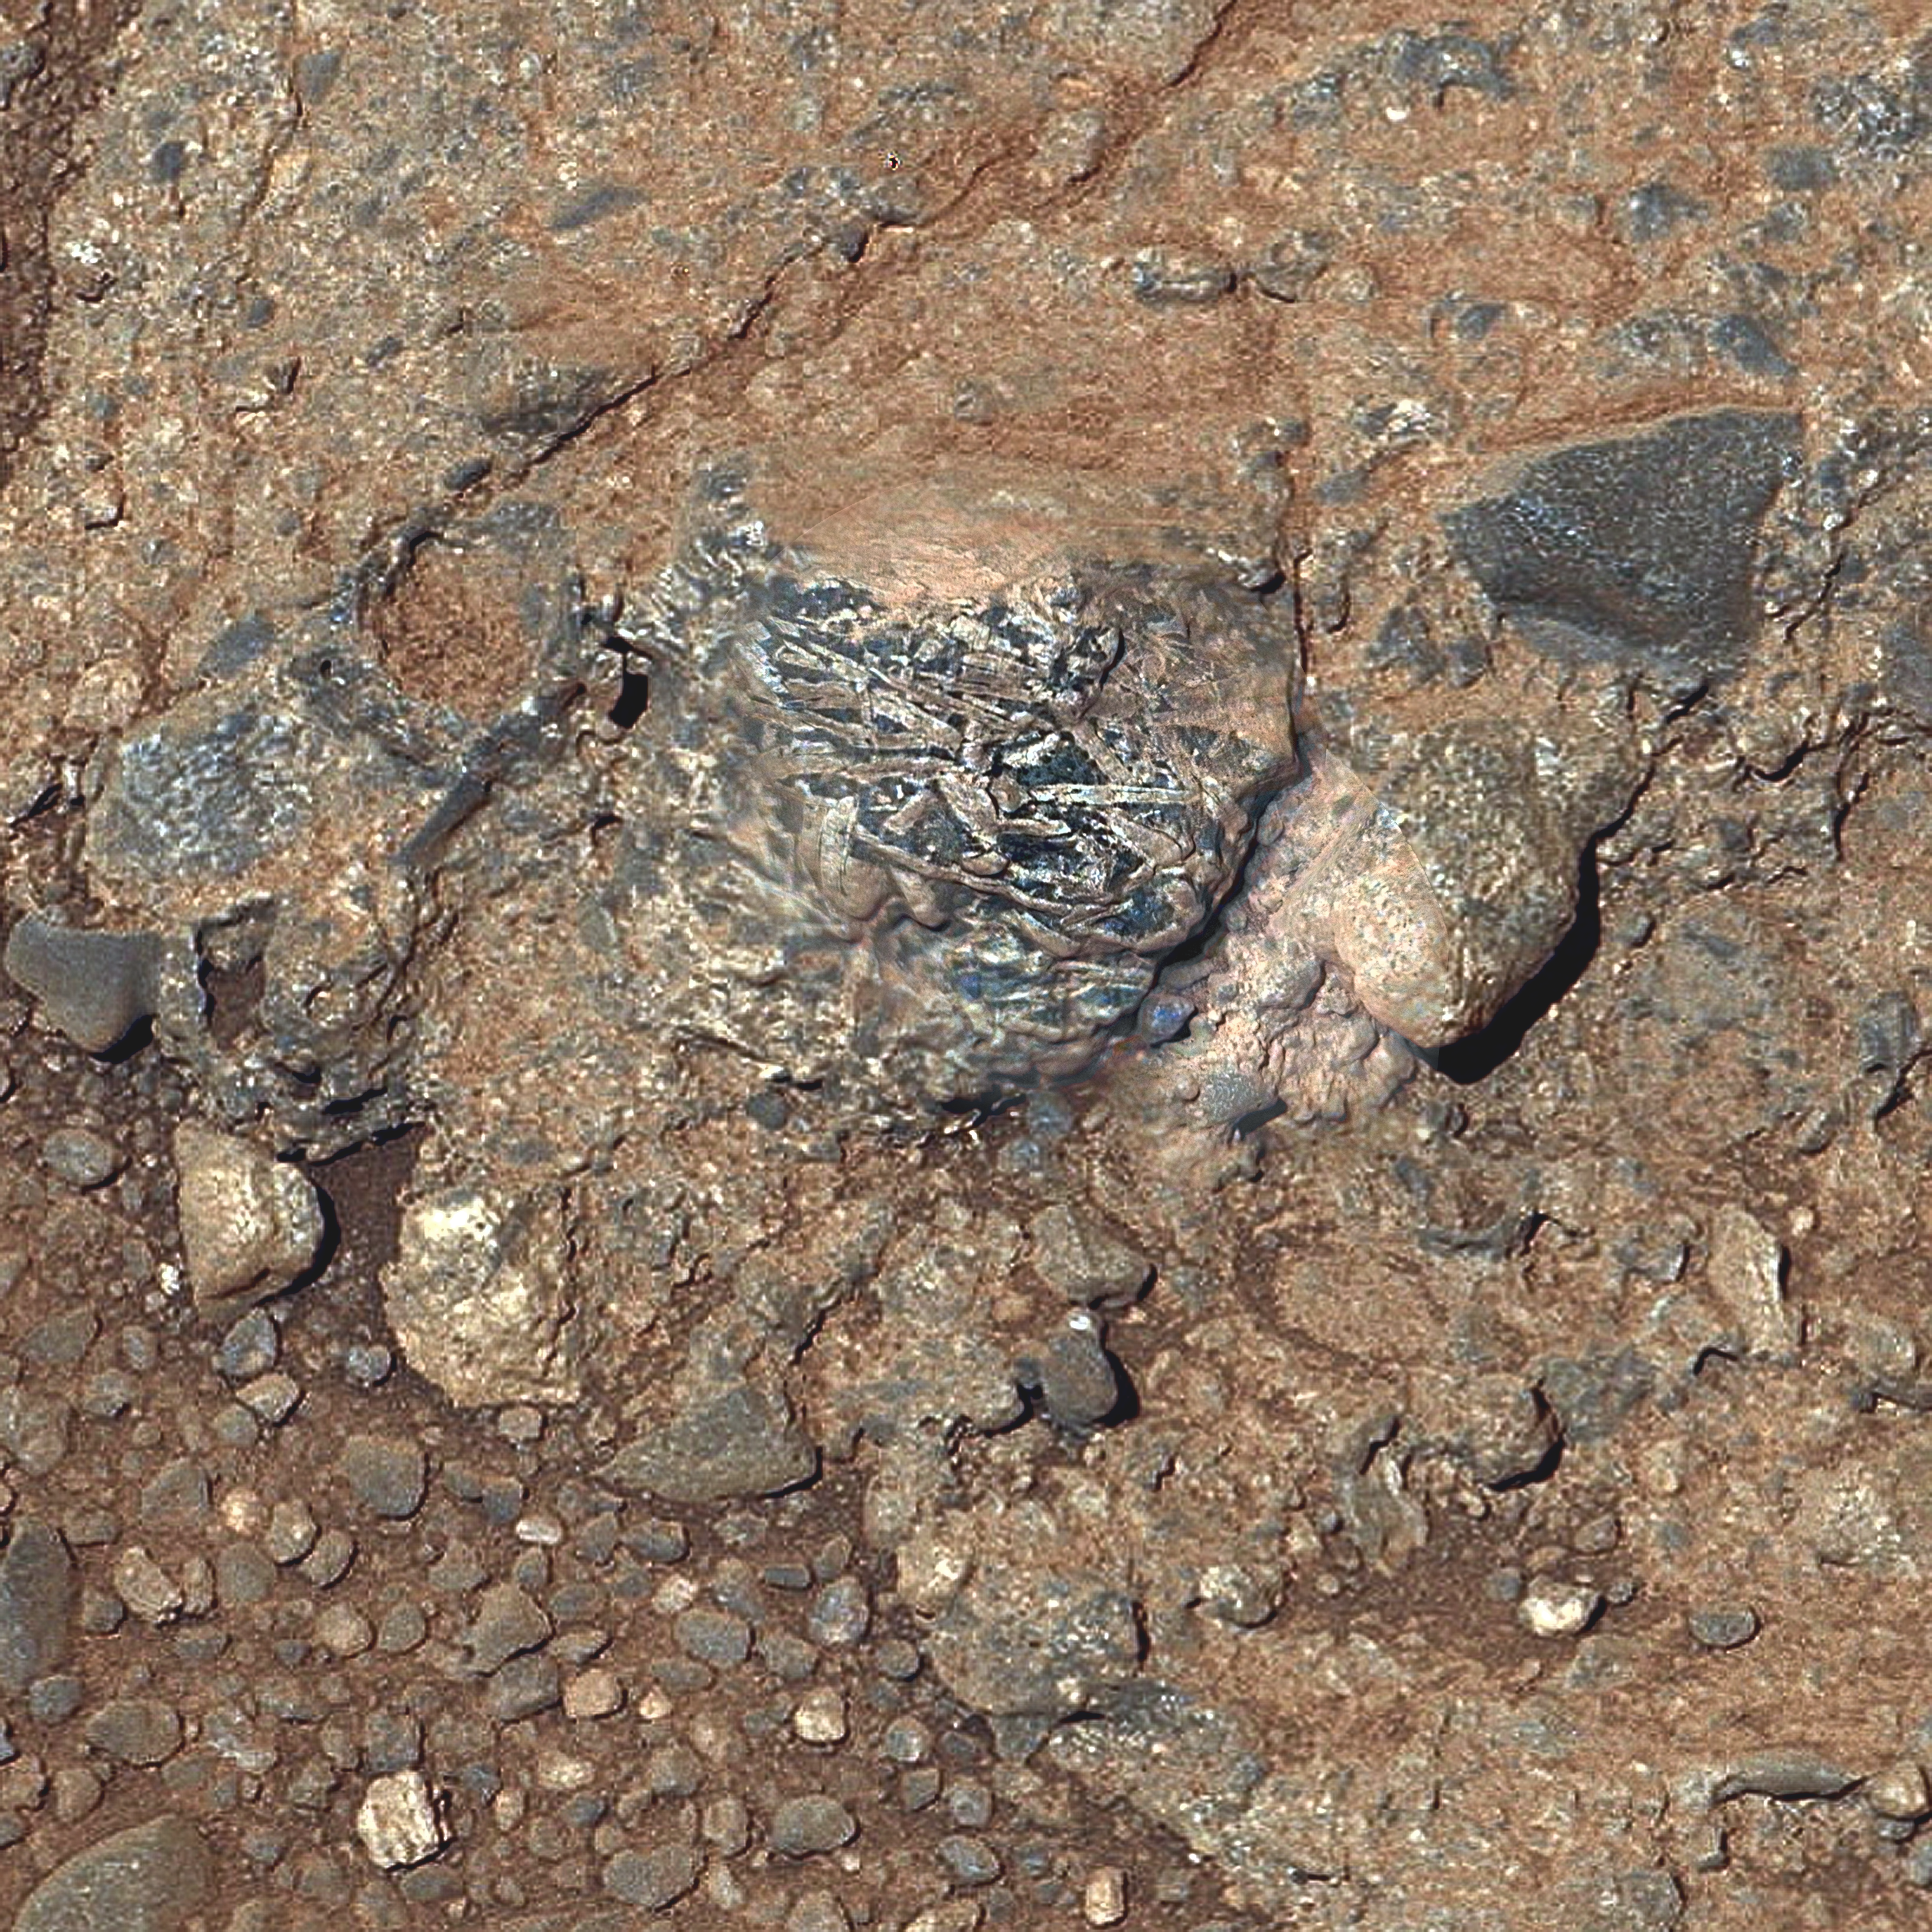

Martian Rock ‘Harrison’ in Color, Showing Crystals

Figure A

This view of a Martian rock target called “Harrison” merges images from two cameras on NASA’s Curiosity Mars rover to provide both color and microscopic detail. Curiosity inspected the rock’s appearance and composition on the mission’s 514th sol, or Martian day (Jan. 15, 2014). The Remote Micro-Imager (RMI) of the rover’s Chemistry and Camera (ChemCam) instrument obtained the detail shown in the center of this view. The right-eye, telephoto-lens camera of the rover’s Mast Camera (Mastcam) instrument obtained the color information and wider context. ChemCam’s laser and spectrometers provided composition information.

Harrison bears elongated, light-colored crystals in a darker matrix. Some of the crystals are about 0.4 inch (1 centimeter) in size. Figure A is a version of the image with a superimposed scale bar of 5 centimeters (about 2 inches).

Based on composition information gathered from an array of ChemCam laser shots on Harrison, the elongated crystals are likely feldspars, and the matrix is pyroxene-dominated. This mineral association is typical of basaltic igneous rocks. The texture provides compelling evidence for igneous rocks at Gale Crater, where Curiosity is on a traverse to reach the lower slopes of Mount Sharp near the center of the crater.

NASA’s Jet Propulsion Laboratory manages the Mars Science Laboratory mission and the mission’s Curiosity rover for NASA’s Science Mission Directorate in Washington. The rover was designed, developed and assembled at JPL, a division of the California Institute of Technology in Pasadena.

Malin Space Science Systems, San Diego, built and operates Mastcam.

Credit: NASA/JPL-Caltech/LANL/CNES/IRAP/LPGNantes/CNRS/IAS/MSSS